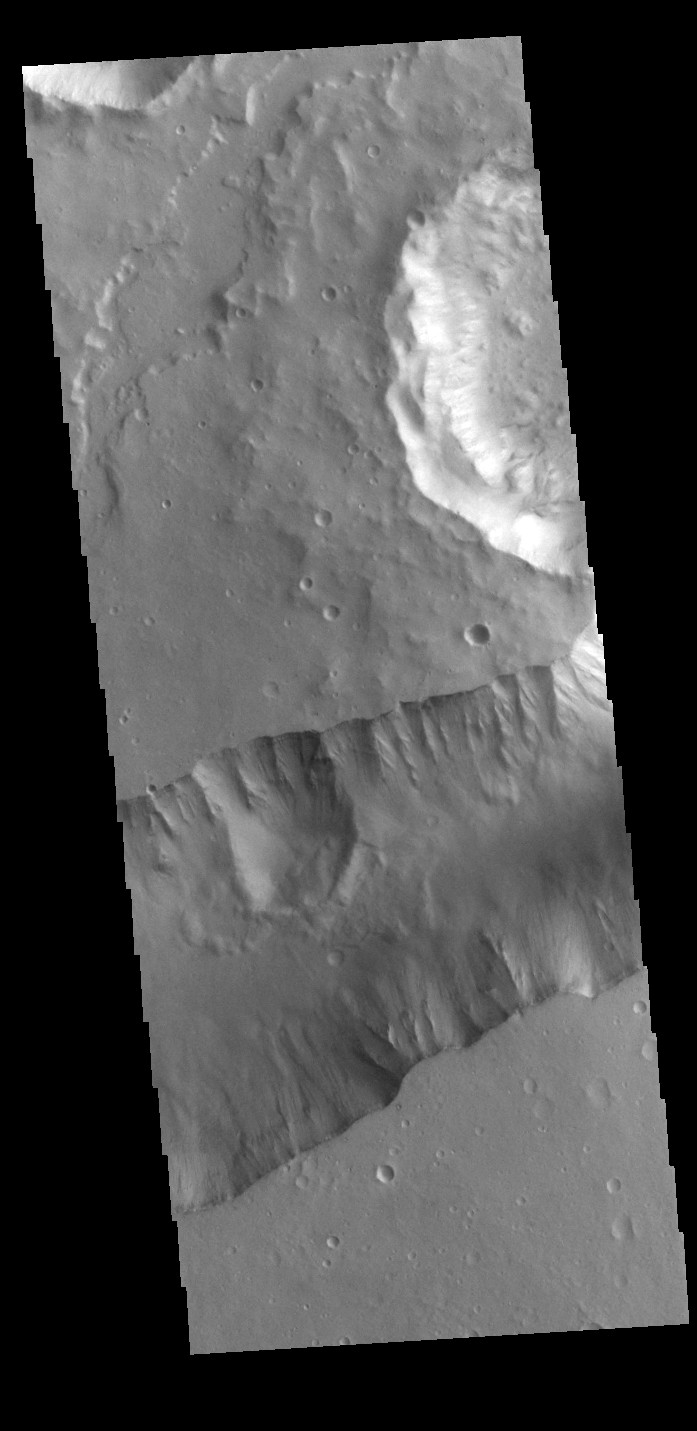

Shalbatana Vallis

The steep sided depression in this VIS image is Shalbatana Vallis, a channel located in Xanthe Terra.

Credit: NASA/JPL-Caltech/ASU